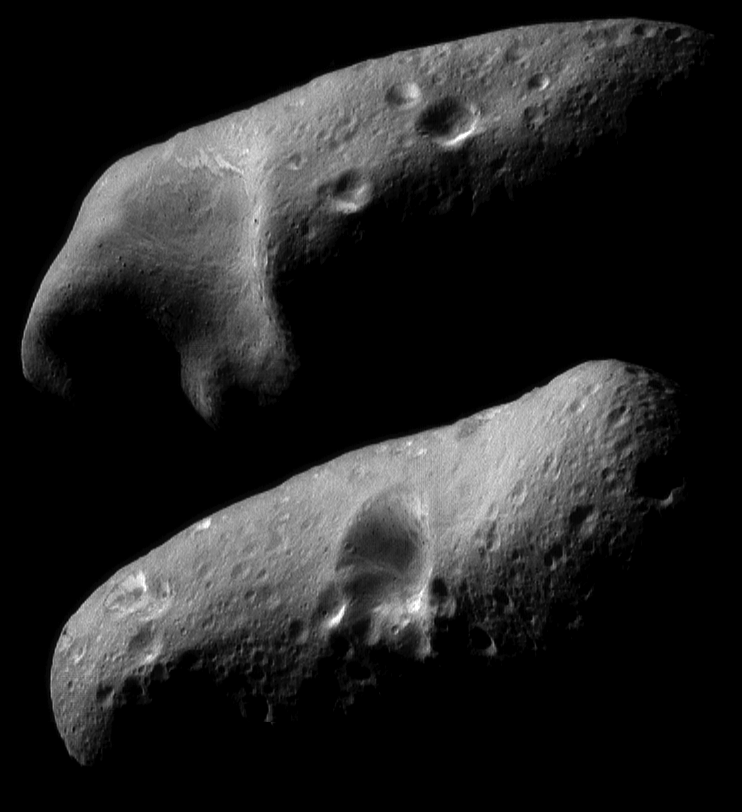

Eros’ Eastern and Western Hemispheres

On February 23, 2000, the NEAR spacecraft obtained a sequence of image mosaics showing Eros’ surface as the asteroid rotated under the spacecraft. At that time the range to the surface was approximately 355 kilometers (220 miles). These two mosaics, part of that sequence, show the stark beauty of the two opposite hemispheres. The smallest detail visible is 35 meters (120 feet) across. The top mosaic shows wavy brightness banding exposed in the interior walls of the saddle. In the bottom mosaic, similar banding is visible in one of the craters near the limb at left. To the right, the angle of the illumination accentuates the quasi-linear troughs near the terminator.

Successful firing of NEAR’s thrusters yesterday, February 24, placed the spacecraft on course for insertion into the next lower orbit, at a 200 kilometer (120 mile) altitude. Images from that orbit, commencing in early March, will have nearly twice the spatial resolution of data returned so far.

Built and managed by The Johns Hopkins University Applied Physics Laboratory, Laurel, Maryland, NEAR was the first spacecraft launched in NASA’s Discovery Program of low-cost, small-scale planetary missions. See the NEAR web page at http://near.jhuapl.edu/ for more details.

Credit: NASA/JPL/JHUAPL